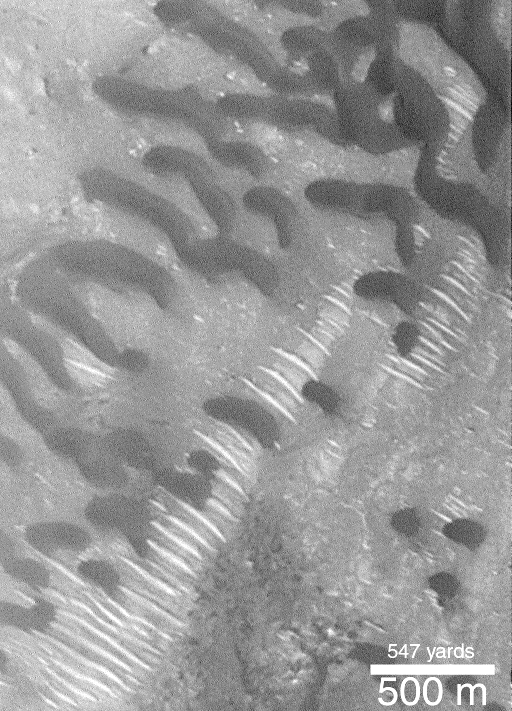

Dark Dunes Over-riding Bright Dunes

Some martian sand dunes may be more active than others. In this picture, wind has caused the dark and somewhat crescent-shaped dunes to advance toward the lower left. While their movement cannot actually be seen in this April 1998snapshot, the location of their steepest slopes–their slip faces–on their southwestern sides indicates the direction of movement. Oddly, these dark dunes have moved across and partly cover sets of smaller, bright ridges that also formed by wind action.

This Mars Global Surveyor (MGS) Mars Orbiter Camera (MOC) image illustrates an intriguing martian “find.” Strangely, the two dune types have different shapes and a different relative brightness. There are two explanations for the relationship seen here, and neither can be distinguished as “the answer”–(1) it is possible that the brighter dunes are old and cemented, and represent some ancient wind activity, whereas the dark dunes are modern and are marching across the older, “fossilized” dune forms, or (2) the bright dunes are composed of grains that are much larger or more dense than those that compose the dark dunes. In the latter scenario, the bright dunes move more slowly and are over-taken by the dark dunes because their grains are harder to transport. An interpretation involving larger or denser grains is consistent with the small size and even-spacing of the bright dunes, as well, but usually on Earth such features occur on the surfaces of larger, finer-grained dunes, not under them. The actual composition of either the bright or dark materials are unknown. This example is located on the floor of an impact crater in western Arabia Terra at 10.7°N, 351.0°W. The picture is illuminated from the right.

Credit: NASA/JPL/MSSS